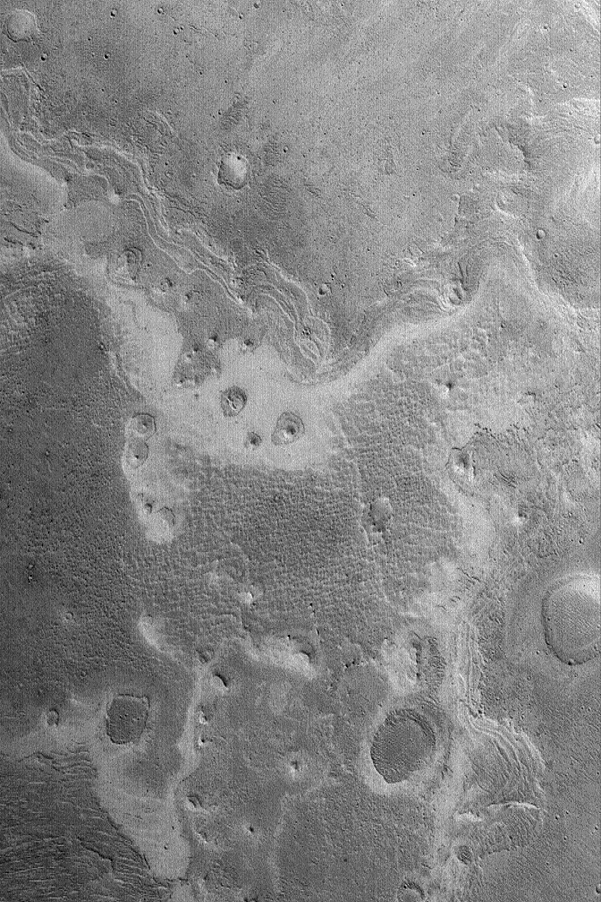

Layers in Shalbatana Vallis

5 December 2004
This Mars Global Surveyor (MGS) Mars Orbiter Camera (MOC) image shows an exposure of layered material, probably sediment, on the floor of Shalbatana Vallis. Erosion has exhumed small impact craters and created round, layered buttes. This image is located near 3.2°N, 43.4°W, and covers an area approximately 3 km (1.9 mi) wide. The scene is illuminated by sunlight from the lower left.

Credit: NASA/JPL/Malin Space Science Systems